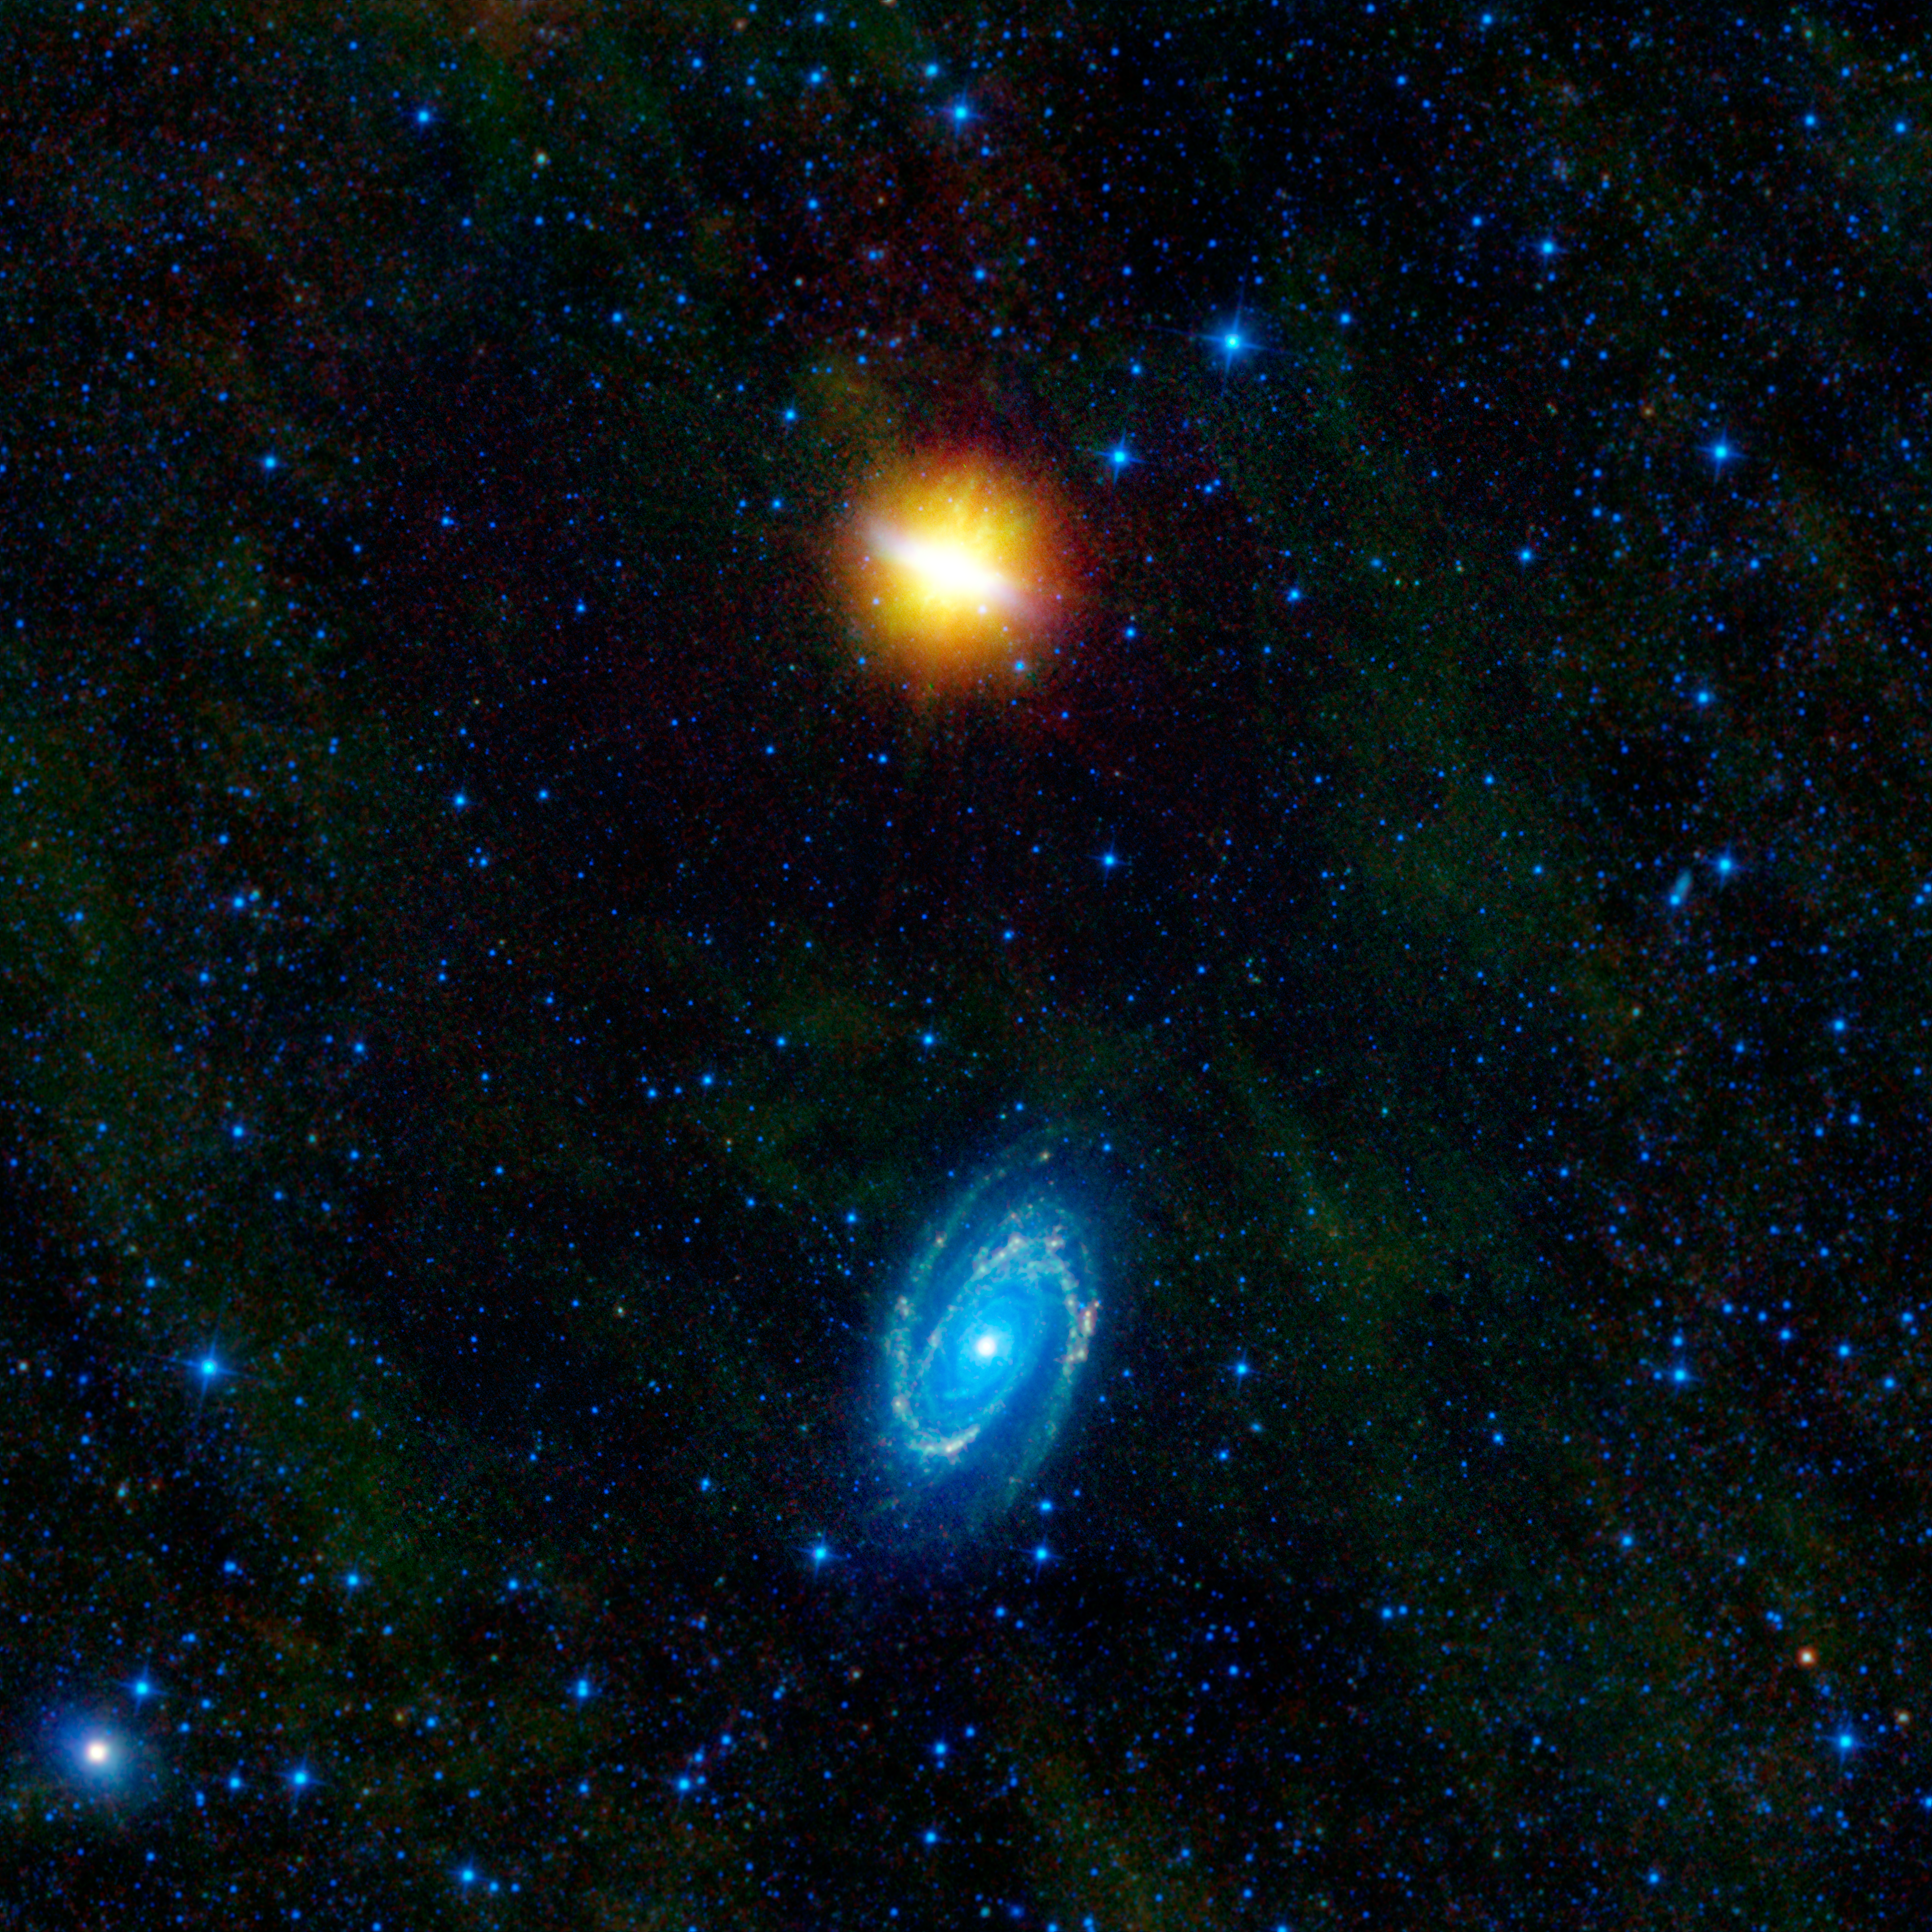

WISE Beholds a Pair of Dancing Galaxies

This image from NASA’s Wide-Field Infrared Survey Explorer, or WISE, features two stunning galaxies engaged in an intergalactic dance. The galaxies, Messier 81 and Messier 82, swept by each other a few hundred million years ago, and will likely continue to twirl around each other multiple times before eventually merging into a single galaxy. The relatively recent encounter triggered a spectacular burst of star formation visible in both galaxies.

Messier 81 (bottom of image) is a prototypical “grand design” spiral galaxy with its pronounced and well-defined arms spiraling into its core. At the wavelengths WISE sees, these beautiful arms show areas of compressed interstellar gas and dust, which go hand-in-hand with areas of increased star formation. The spiral density waves that create this compression and star formation have been enhanced by the close gravitational interaction with its partner galaxy, Messier 82, causing the arms to appear more prominent than what is typically seen in other isolated spiral galaxies.

Messier 82 (top of image) is also a spiral galaxy. However, it is seen edge-on from our point of view. It was originally classified as an irregular galaxy, until 2005, when astronomers were able to tease out spiral structure in near-infrared images (similar to wavelengths that WISE sees). Viewed in visible wavelengths, this galaxy appears to have a long thin bar shape, hence its common name, the Cigar Galaxy.

Messier 82 is also a starburst galaxy, meaning it is currently forming stars at an exceptionally high rate. This huge burst of activity was caused by its close encounter with Messier 81, whose gravitational influence caused gas near the center of Messier 82 to rapidly compress. This compression triggered an explosion of star formation, concentrated near the core. The intense radiation from all of the newly formed massive stars creates a galactic “superwind” that is blowing massive amounts of gas and dust out perpendicular to the plane of the galaxy. This ejected material (seen as the orange/yellow areas extending up and down) is made mostly of polycyclic aromatic hydrocarbons, which are common products of combustion here on Earth. It can literally be thought of as the smoke from the cigar.

A third, smaller galaxy, NGC 3077, can be seen at lower left. This spiral galaxy belongs to the same group as Messier 81 and Messier 82 — a group that includes at least a dozen gravitationally linked galaxies. NGC 3077 is also experiencing a burst of new star birth, likely triggered by its interaction with Messier 81.

Messier 81 and Messier 82 are both very bright galaxies and can be seen on a clear, dark night with binoculars in the northern constellation Ursa Major, which contains the Big Dipper. In visible light, Messier 81 is one of the brightest galaxies that can be seen. Messier 82 is not as bright at visible wavelengths, but in infrared light, it is by far the brightest galaxy in the entire night sky.

This image was made from observations by all four infrared detectors aboard WISE. Blue and cyan (blue-green) represent infrared light at wavelengths of 3.4 and 4.6 microns, which is primarily light from stars. Green and red represent light at 12 and 22 microns, which is primarily emission from warm dust.

JPL manages the Wide-field Infrared Survey Explorer for NASA’s Science Mission Directorate, Washington. The principal investigator, Edward Wright, is at UCLA. The mission was competitively selected under NASA’s Explorers Program managed by the Goddard Space Flight Center, Greenbelt, Md. The science instrument was built by the Space Dynamics Laboratory, Logan, Utah, and the spacecraft was built by Ball Aerospace & Technologies Corp., Boulder, Colo. Science operations and data processing take place at the Infrared Processing and Analysis Center at the California Institute of Technology in Pasadena. Caltech manages JPL for NASA.

Credit: NASA/JPL-Caltech/UCLA